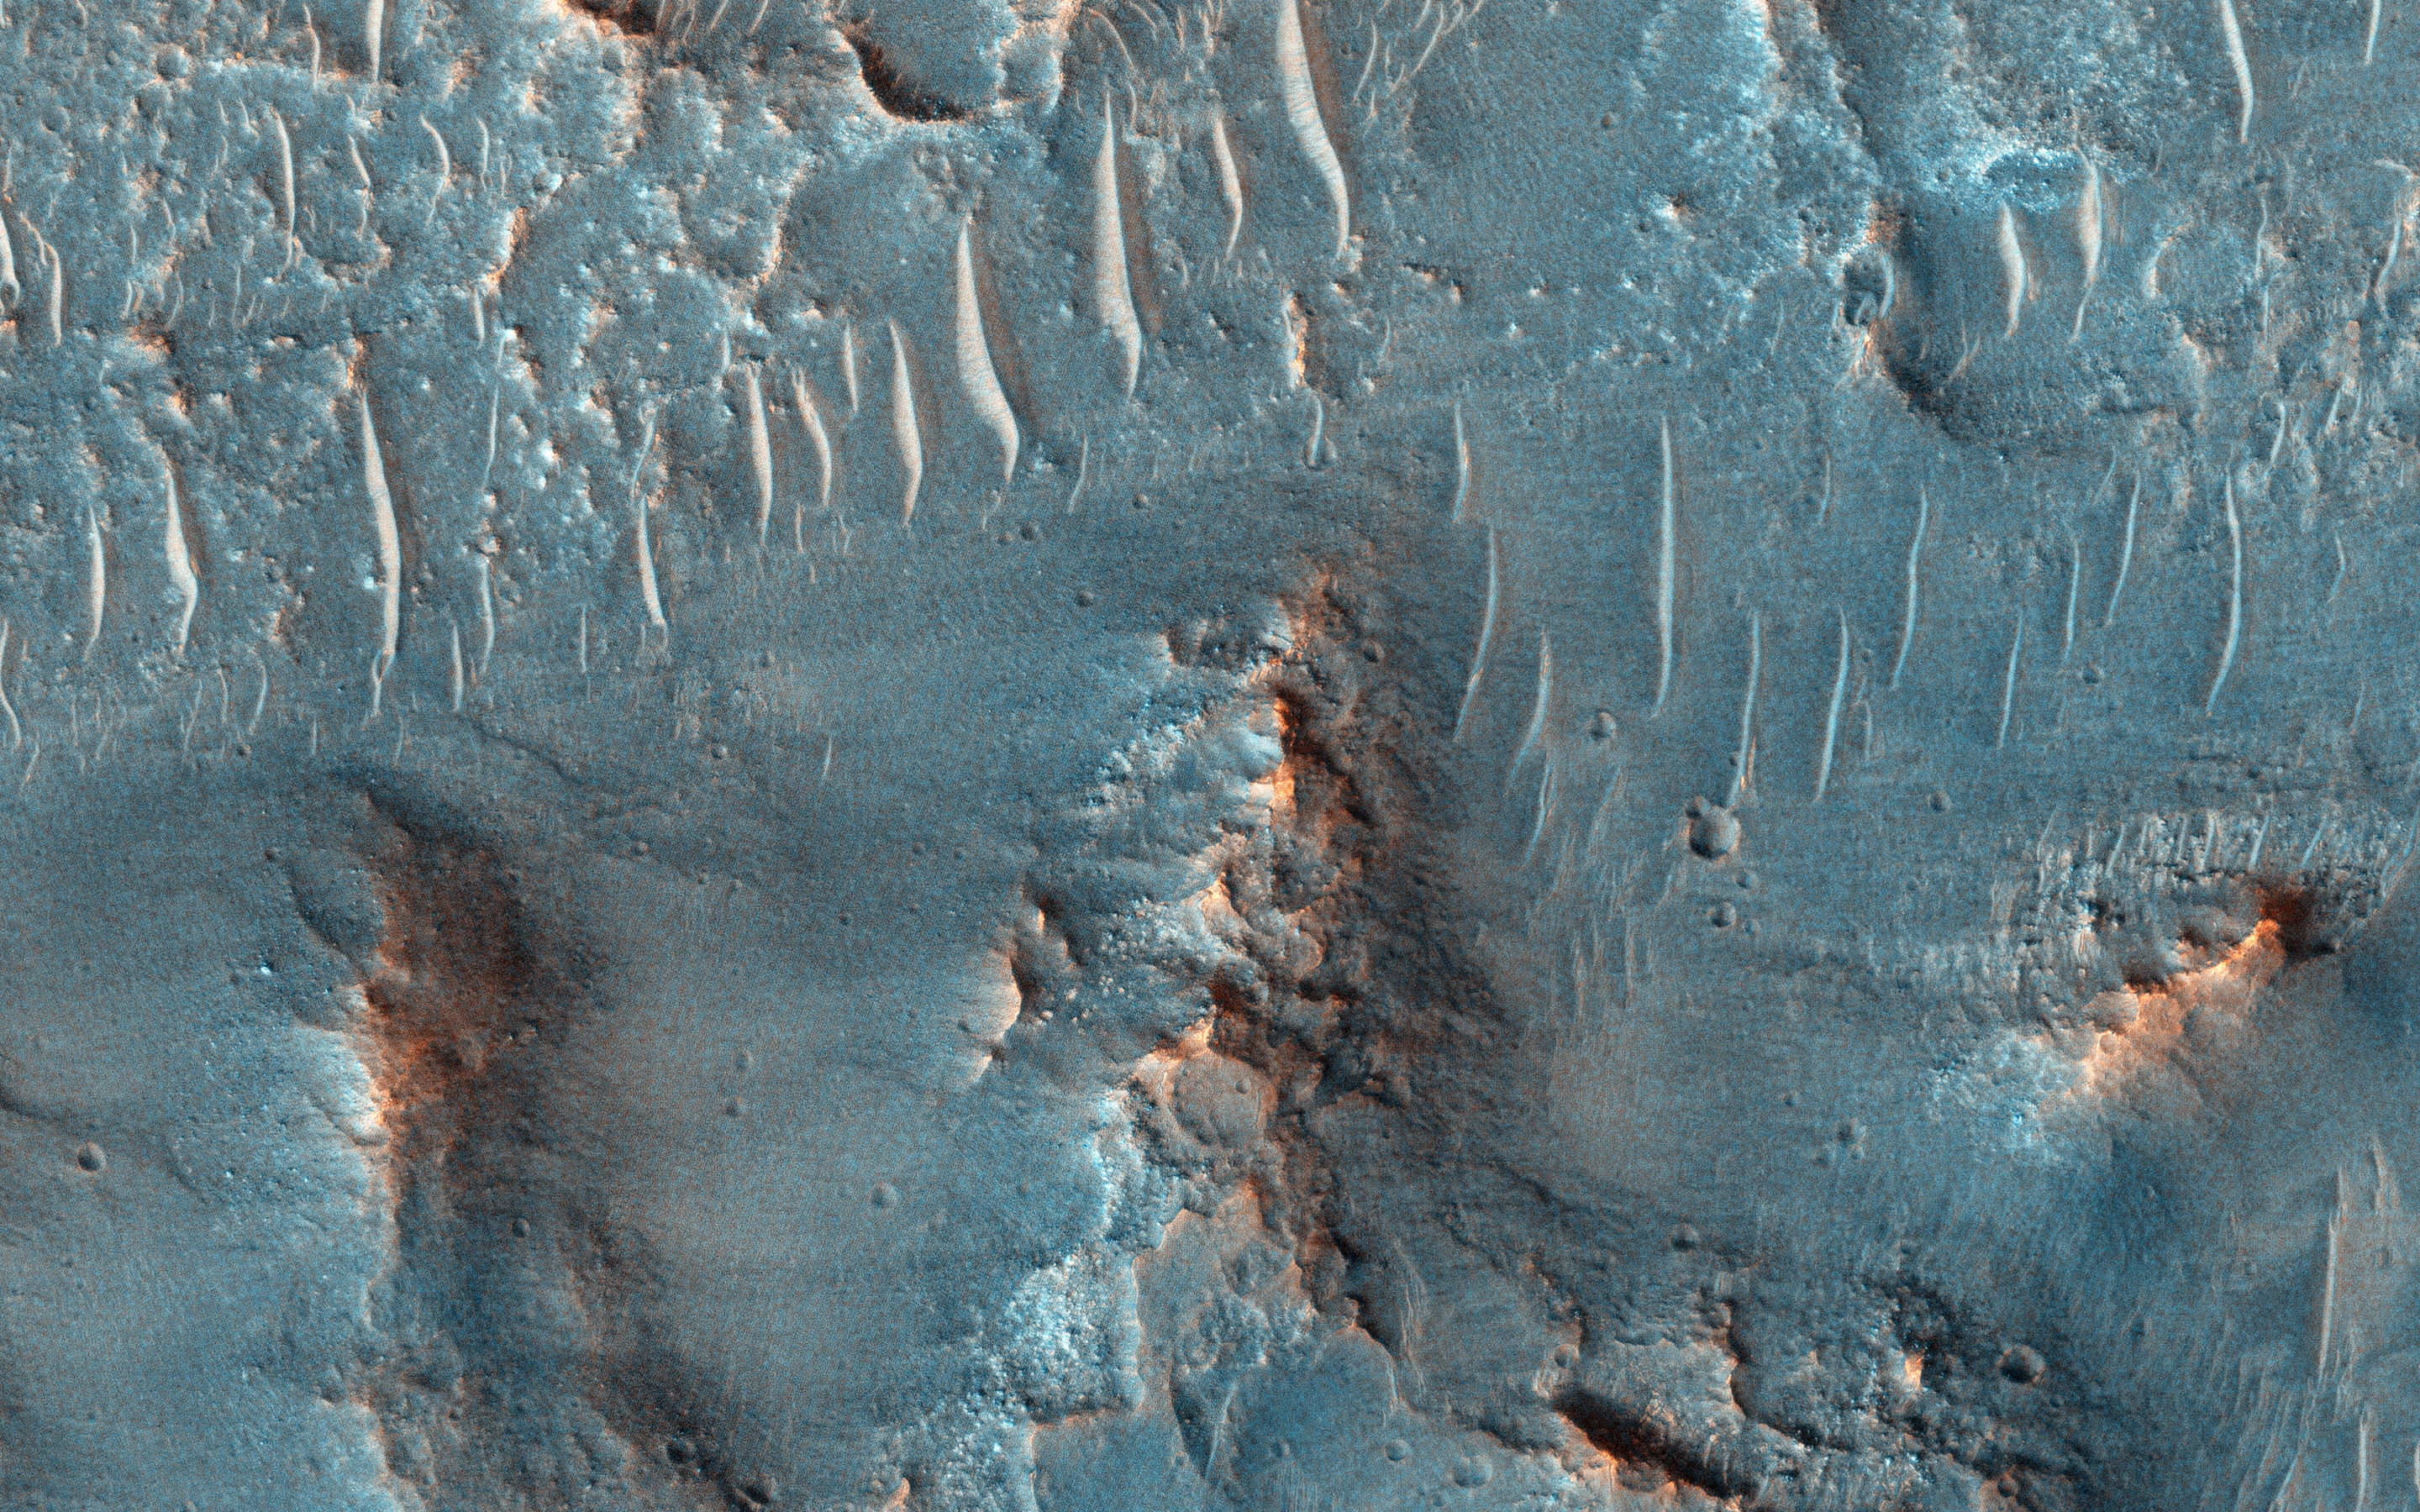

At the Head of a Kasei Valles Cataract

On Earth, cataracts represent regions where a river’s gradient increases enough to create so much turbulence, that air gets incorporated into the water body forming a bubbly current sometimes called “whitewater”. This image covers a location that may have acted as a cataract in the Kasei valley region.

This observation samples the bedrock lithologies and gives us a measure of the post-flood erosion and modification history for the floor of Kasei Valles. At high resolution, we can also look for boulders.

While there is a HiRISE stereo pair adjacent to this location that captures much of this cataract, it also misses some of the head scarp that might be the most useful, scientifically.

This caption is based on the original science rationale.

This is a stereo pair with PSP_003948_2055.

The University of Arizona, Tucson, operates HiRISE, which was built by Ball Aerospace & Technologies Corp., Boulder, Colo. NASA’s Jet Propulsion Laboratory, a division of the California Institute of Technology in Pasadena, manages the Mars Reconnaissance Orbiter Project for NASA’s Science Mission Directorate, Washington.

Credit: NASA/JPL-Caltech/University of Arizona